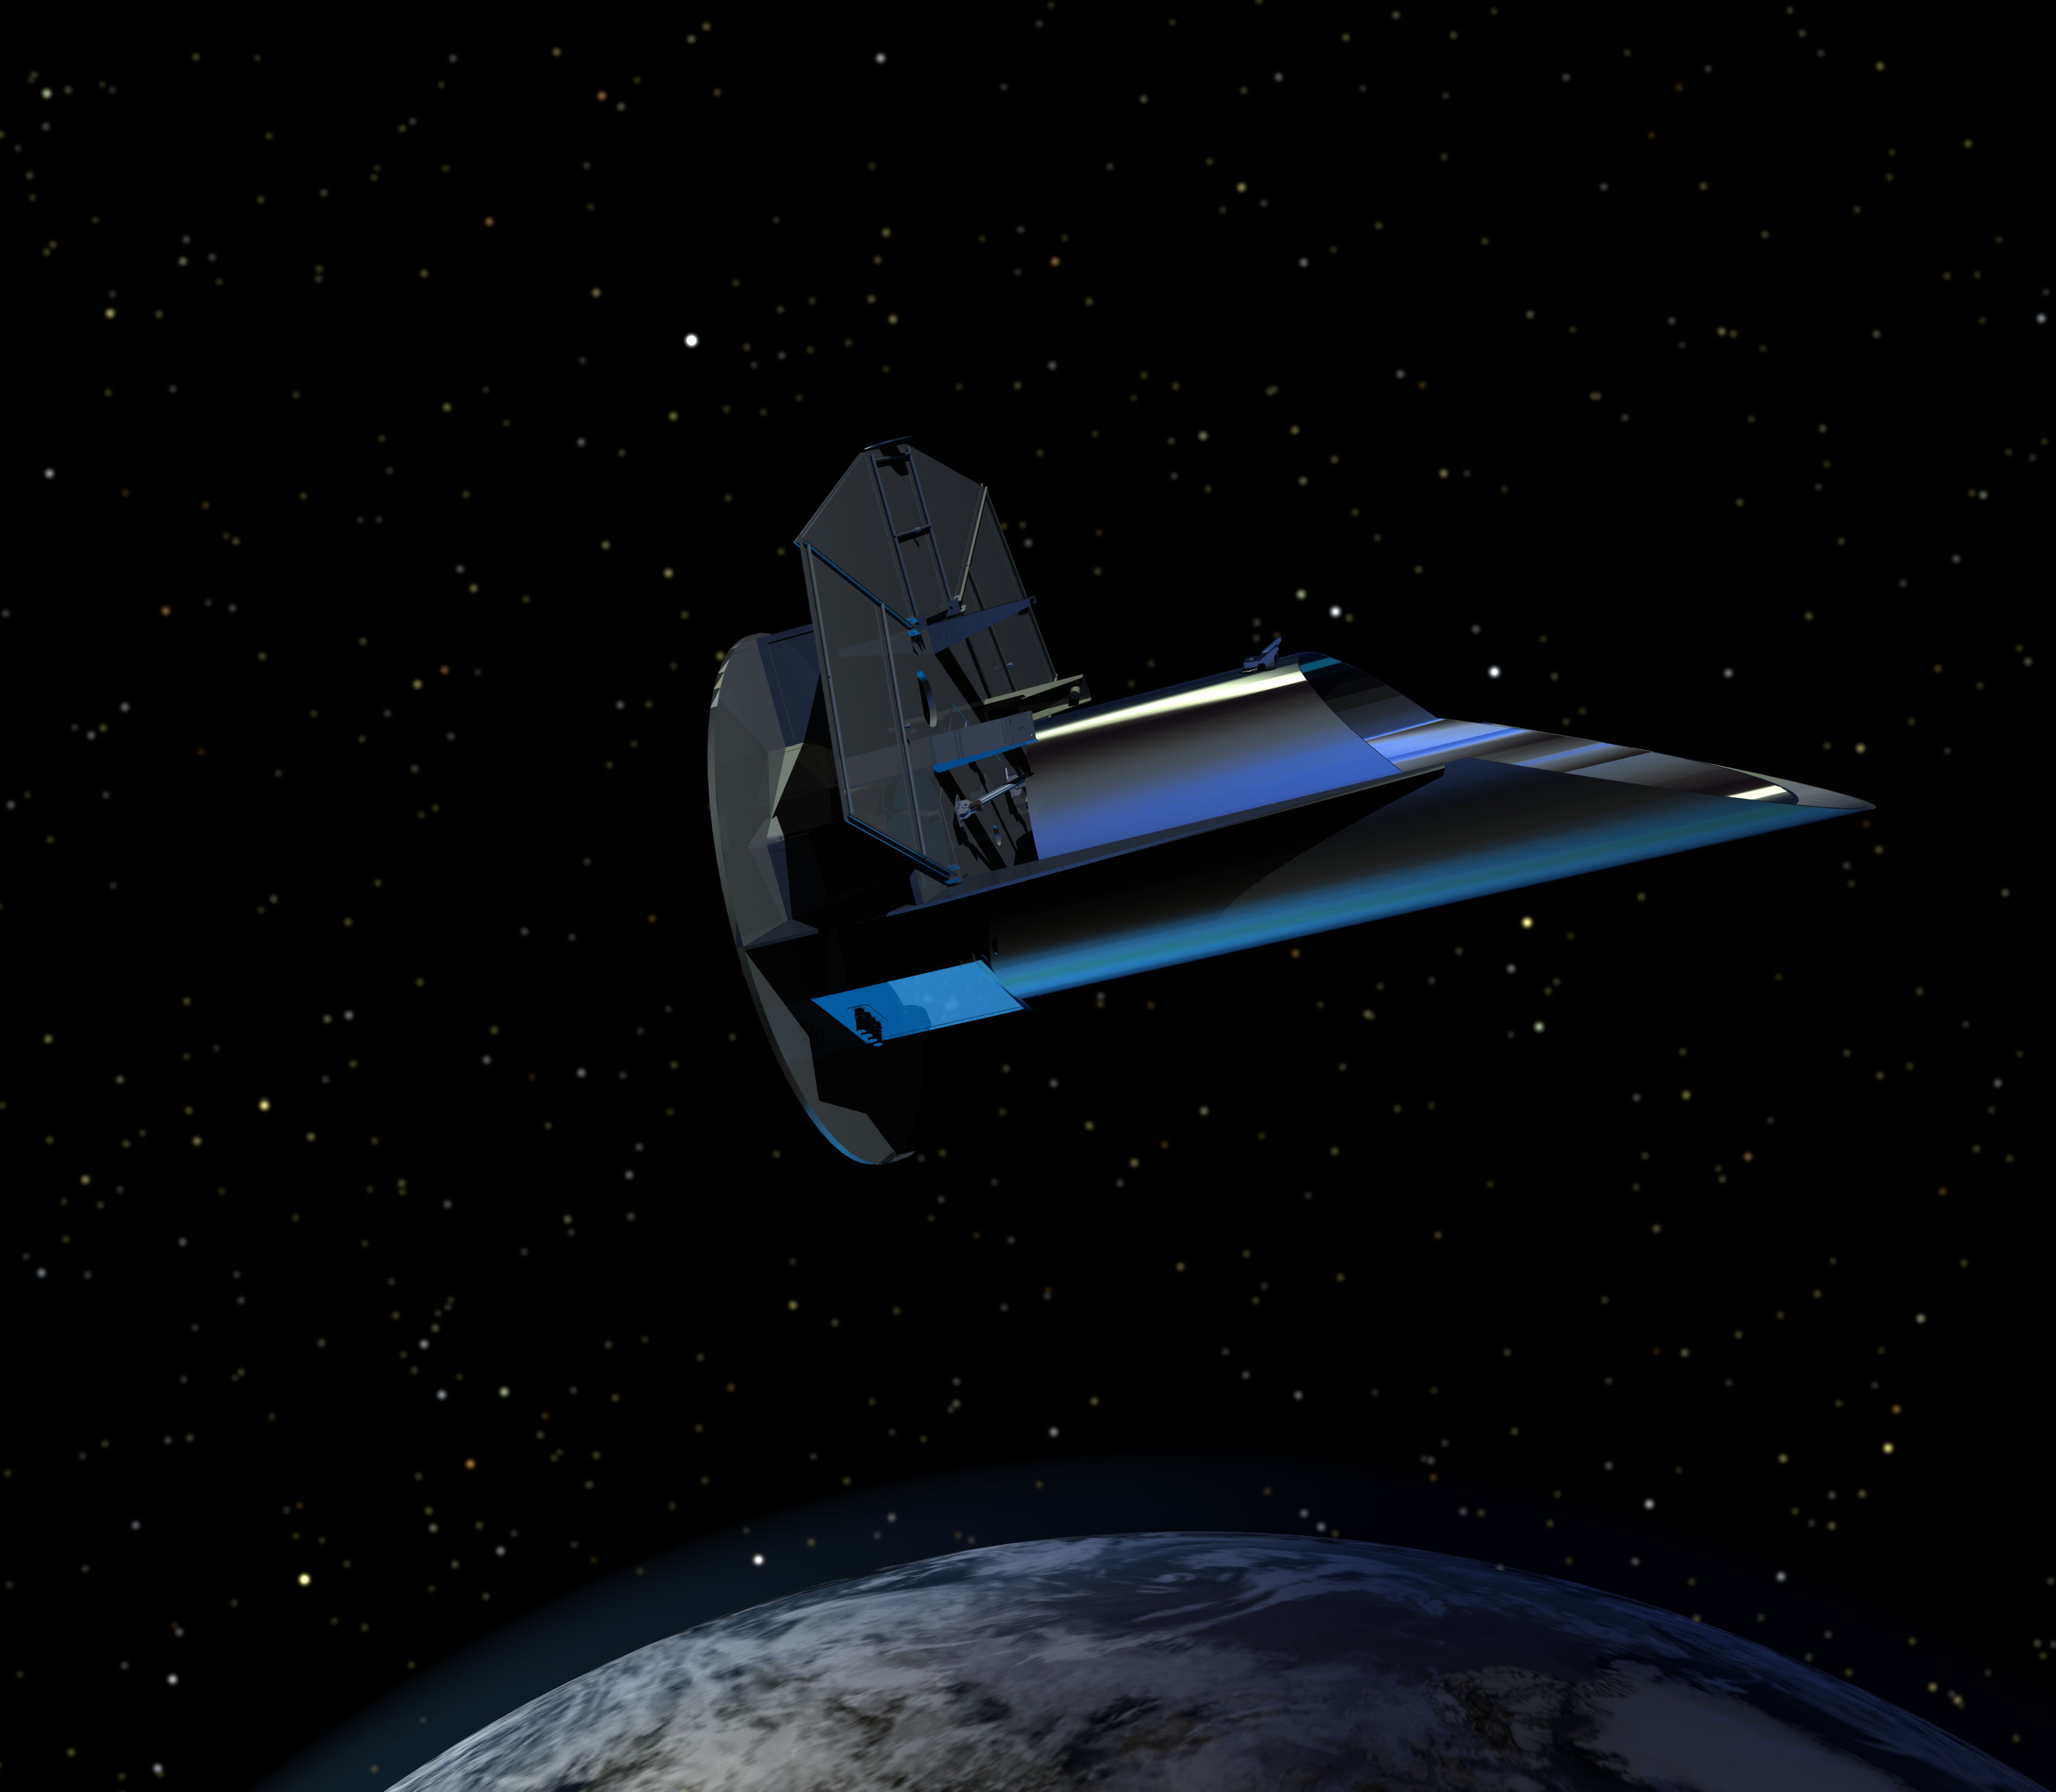

FINESSE — A Proposed Exoplanet Mission (Artist Concept)

Artist’s rendering of the proposed Fast Infrared Exoplanet Spectroscopy Survey Explorer – or FINESSE — spacecraft orbiting above Earth.

Proposed for launch in 2016 as part of NASA’s Explorers Program, FINESSE would take the first “family portrait” of extrasolar planets. As the first mission dedicated to characterizing the diverse and rapidly growing exoplanet family, FINESSE would probe the atmospheres of more than 200 transiting exoplanets using an Earth-orbiting telescope equipped with a highly stable infrared spectrograph.

During its two-year mission, FINESSE would explore a variety of newly discovered worlds, ranging from hot Jupiter-like planets to super Earths. Interpretation of FINESSE measurements will reveal the composition, temperature structure, and chemistry of exoplanet atmospheres and provides a basis for comparing exoplanets in a uniform way.

FINESSE is a partnership involving the Jet Propulsion Laboratory, Ball Aerospace, the Raytheon Company, Northrop Grumman, Teledyne and IPAC (Caltech).

Credit: NASA/JPL-Caltech